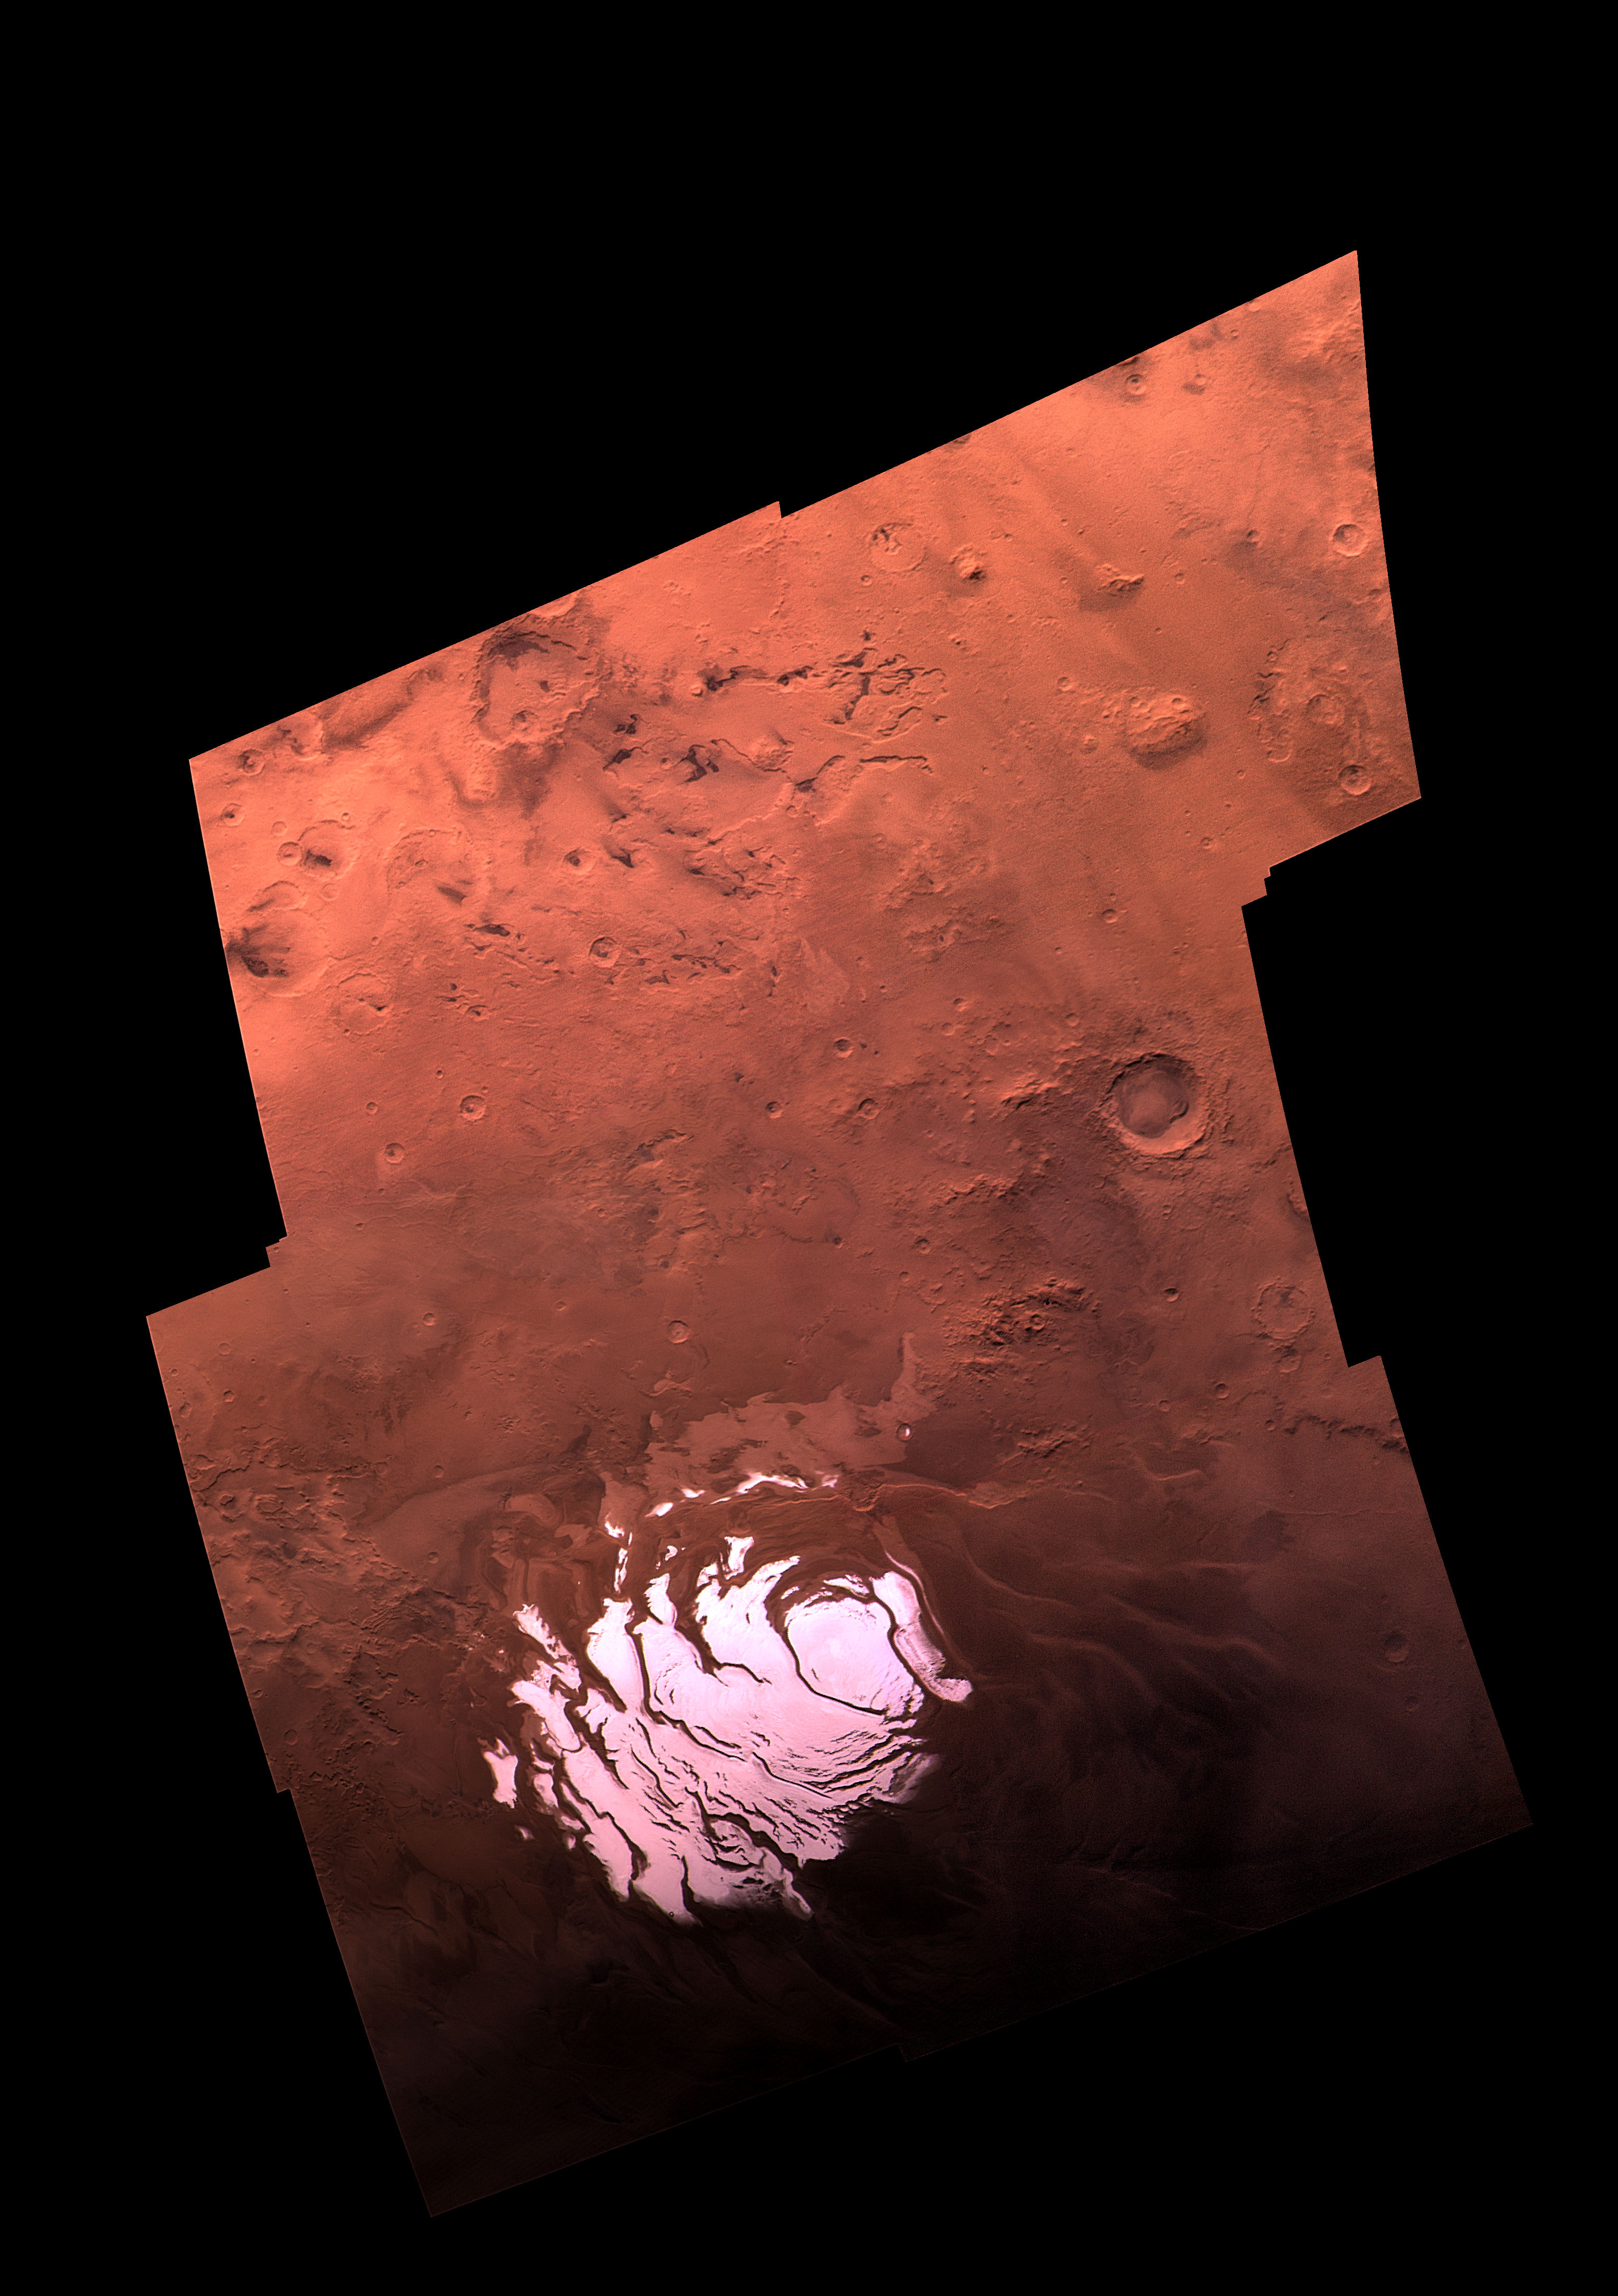

South Polar Residual Ice Cap

This mosaic is composed of 18 Viking Orbiter images (6 each in red, green, and violet filters), acquired on September 28, 1977, during revolution 407 of Viking Orbiter 2. The south pole is located just off the lower left edge of the polar cap, and the 0 degree longitude meridian extends toward the top of the mosaic. The large crater near the right edge (named “South”) is about 100 km in diameter. These images were acquired during southern summer on Mars (Ls = 341 degrees); the sub-solar declination was 8 degrees S., and the south polar cap was nearing its final stage of retreat just prior to vernal equinox. The south residual cap is approximately 400 km across, and the exposed surface is thought to consist dominantly of carbon-dioxide frost. This is in contrast to the water-ice surface of the north polar residual cap. It is likely that water ice is present in layers that underlie the south polar cap and that comprise the surrounding layered terrains. Near the top of this image, irregular pits with sharp-rimmed cliffs appear “etched,” presumably by wind. A series of rugged mountains (extending toward the upper right corner of the image) are of unknown origin.

Credit: NASA/JPL/USGS